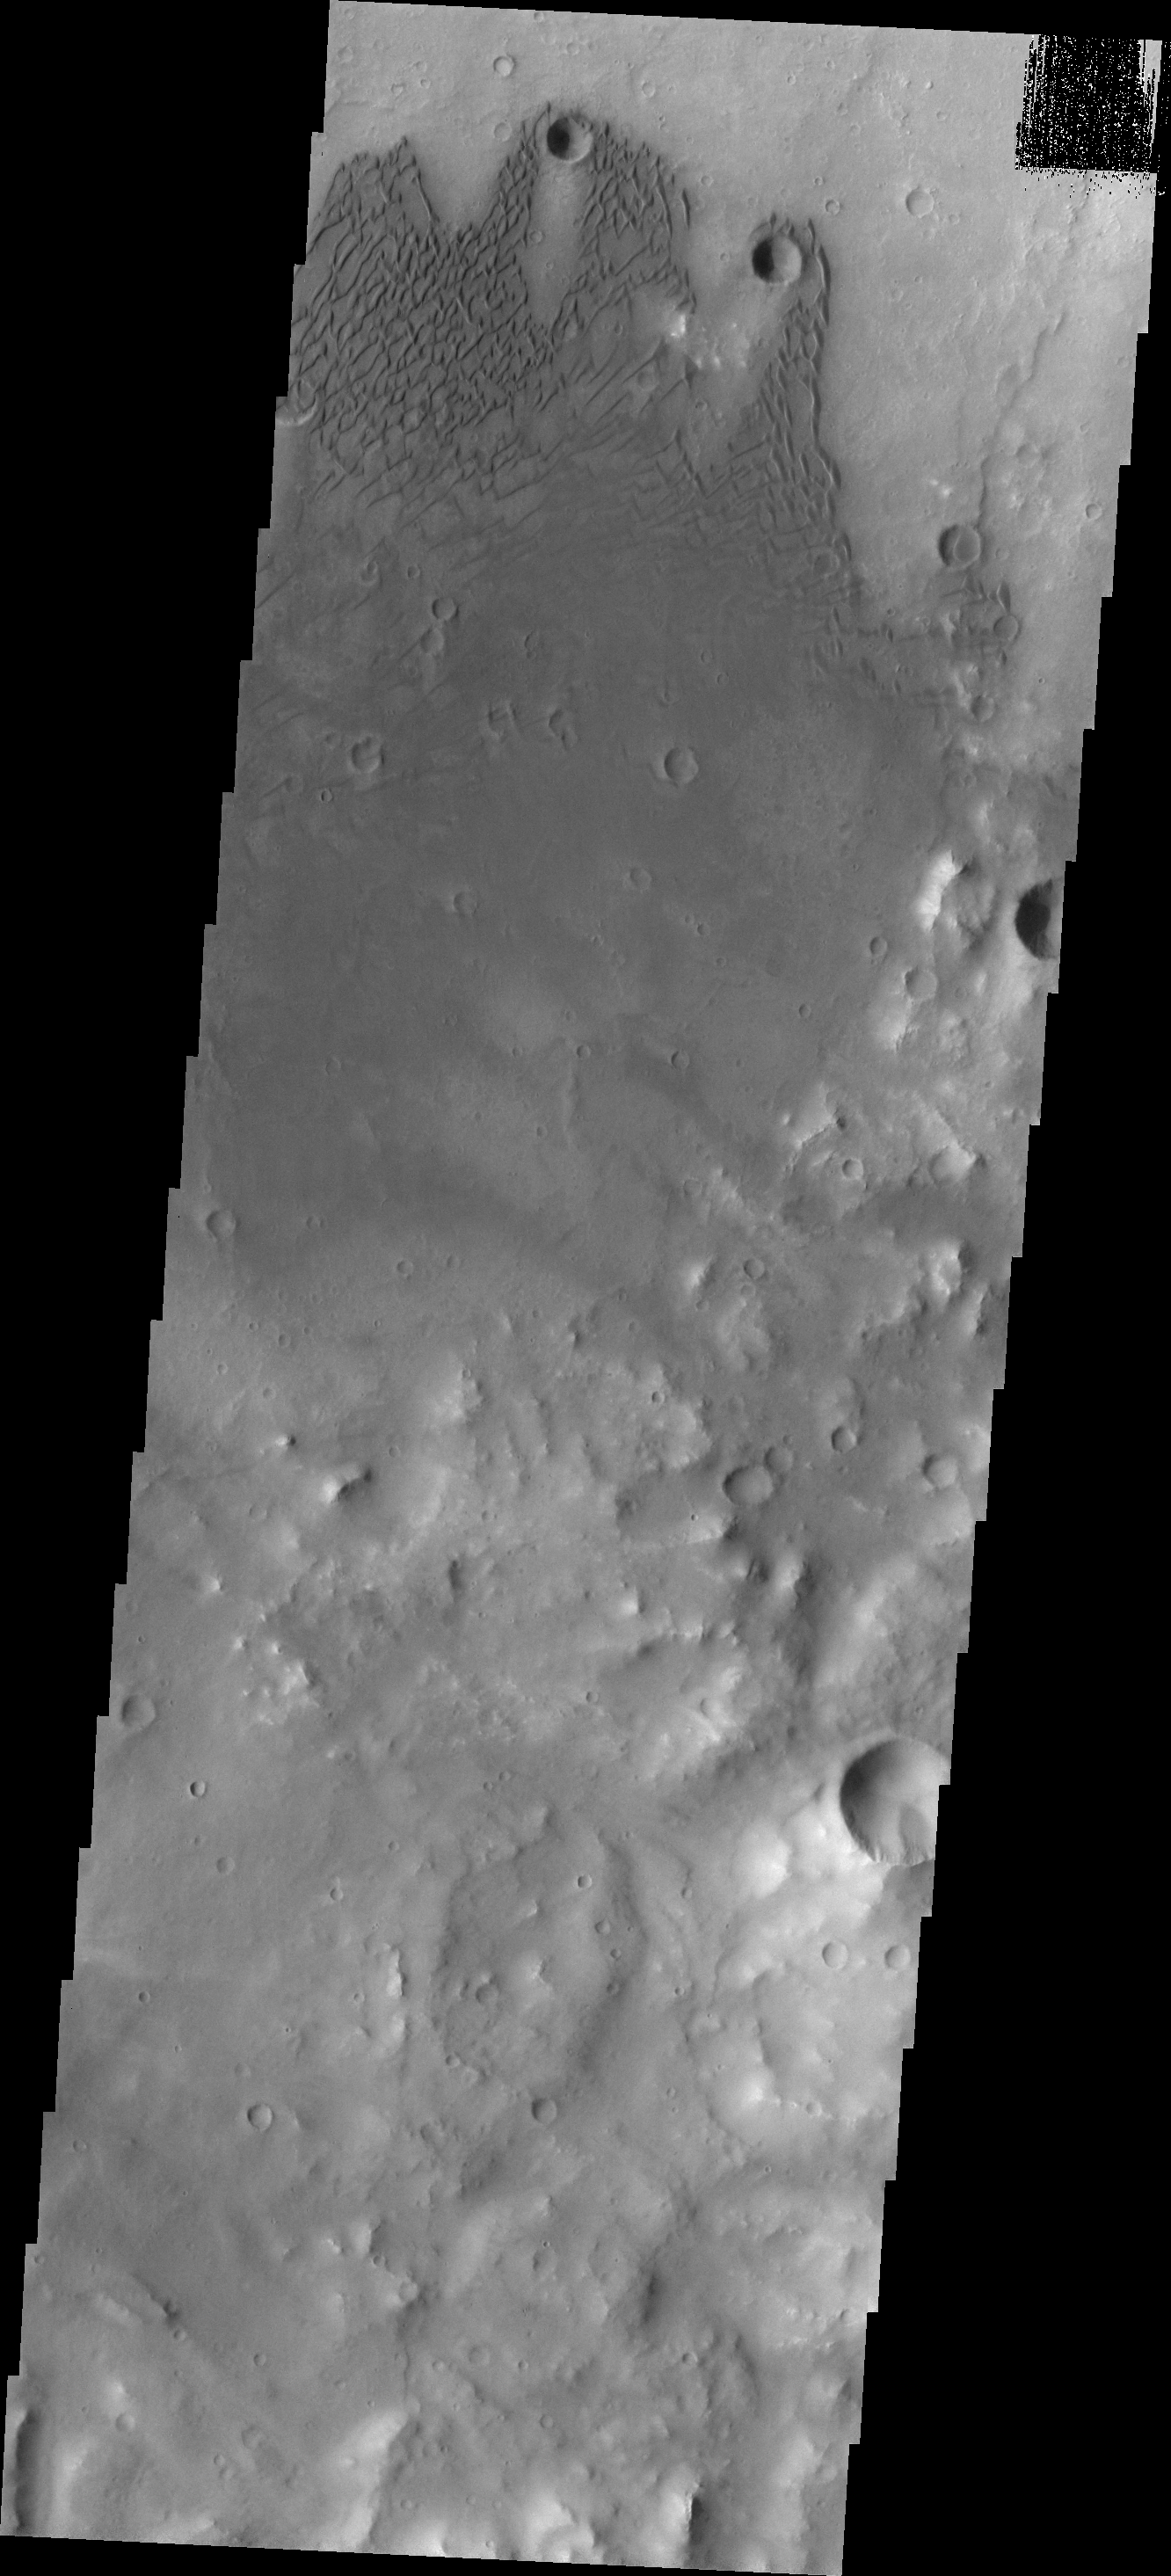

Herschel Dunes

The dunes in this VIS image are located on the floor of Herschel Crater. The wind is blowing southward across the two small craters at the top of the image. The turbulent vortex in the lee of the craters keeps the surface free of sand and sand dunes.

Image information: VIS instrument. Latitude -15.5N, Longitude 131.9E. 18 meter/pixel resolution.

Please see the THEMIS Data Citation Note for details on crediting THEMIS images.

Note: this THEMIS visual image has not been radiometrically nor geometrically calibrated for this preliminary release. An empirical correction has been performed to remove instrumental effects. A linear shift has been applied in the cross-track and down-track direction to approximate spacecraft and planetary motion. Fully calibrated and geometrically projected images will be released through the Planetary Data System in accordance with Project policies at a later time.

NASA’s Jet Propulsion Laboratory manages the 2001 Mars Odyssey mission for NASA’s Office of Space Science, Washington, D.C. The Thermal Emission Imaging System (THEMIS) was developed by Arizona State University, Tempe, in collaboration with Raytheon Santa Barbara Remote Sensing. The THEMIS investigation is led by Dr. Philip Christensen at Arizona State University. Lockheed Martin Astronautics, Denver, is the prime contractor for the Odyssey project, and developed and built the orbiter. Mission operations are conducted jointly from Lockheed Martin and from JPL, a division of the California Institute of Technology in Pasadena.

Credit: NASA/JPL/ASU